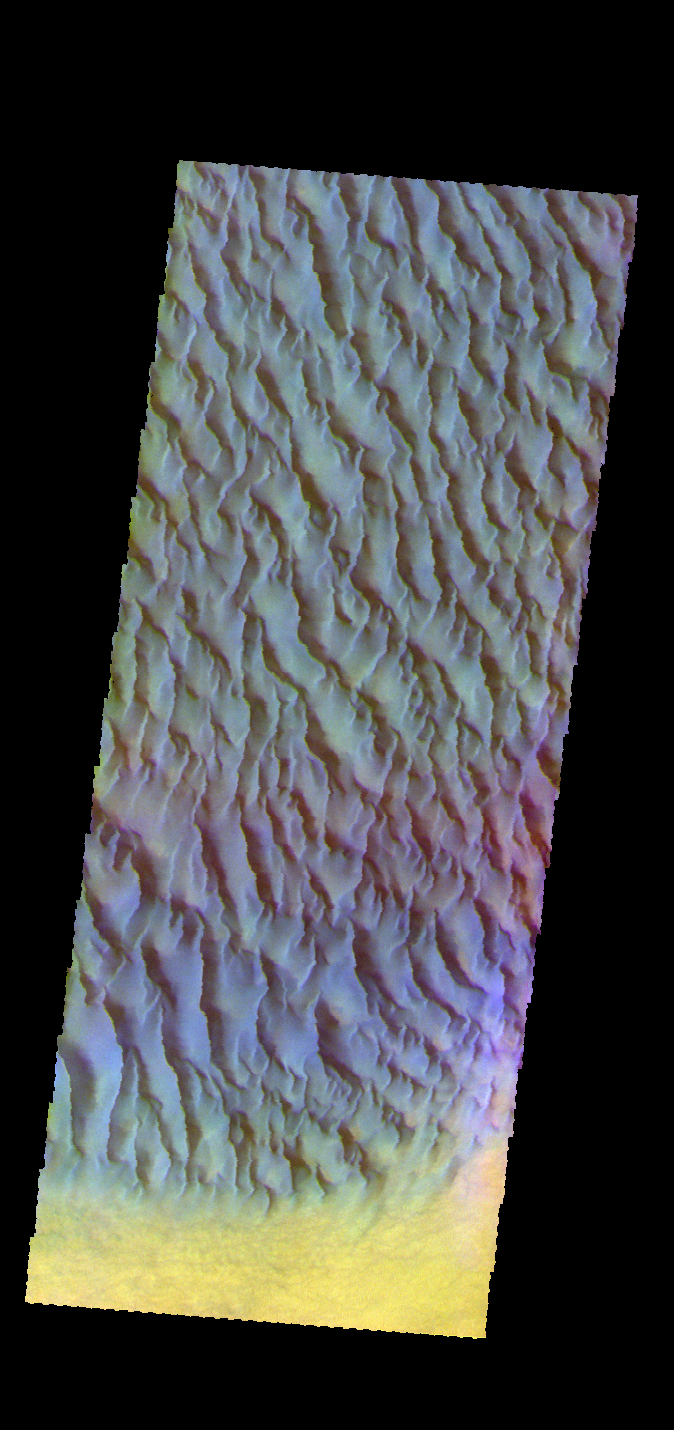

Proctor Crater Dunes – False Color

The THEMIS VIS camera contains 5 filters. The data from different filters can be combined in multiple ways to create a false color image. These false color images may reveal subtle variations of the surface not easily identified in a single band image. Today’s false color image shows a portion of the large sand sheet with surface dune forms located on the floor of Proctor Crater in Noachis Terra.

Credit: NASA/JPL-Caltech/ASU